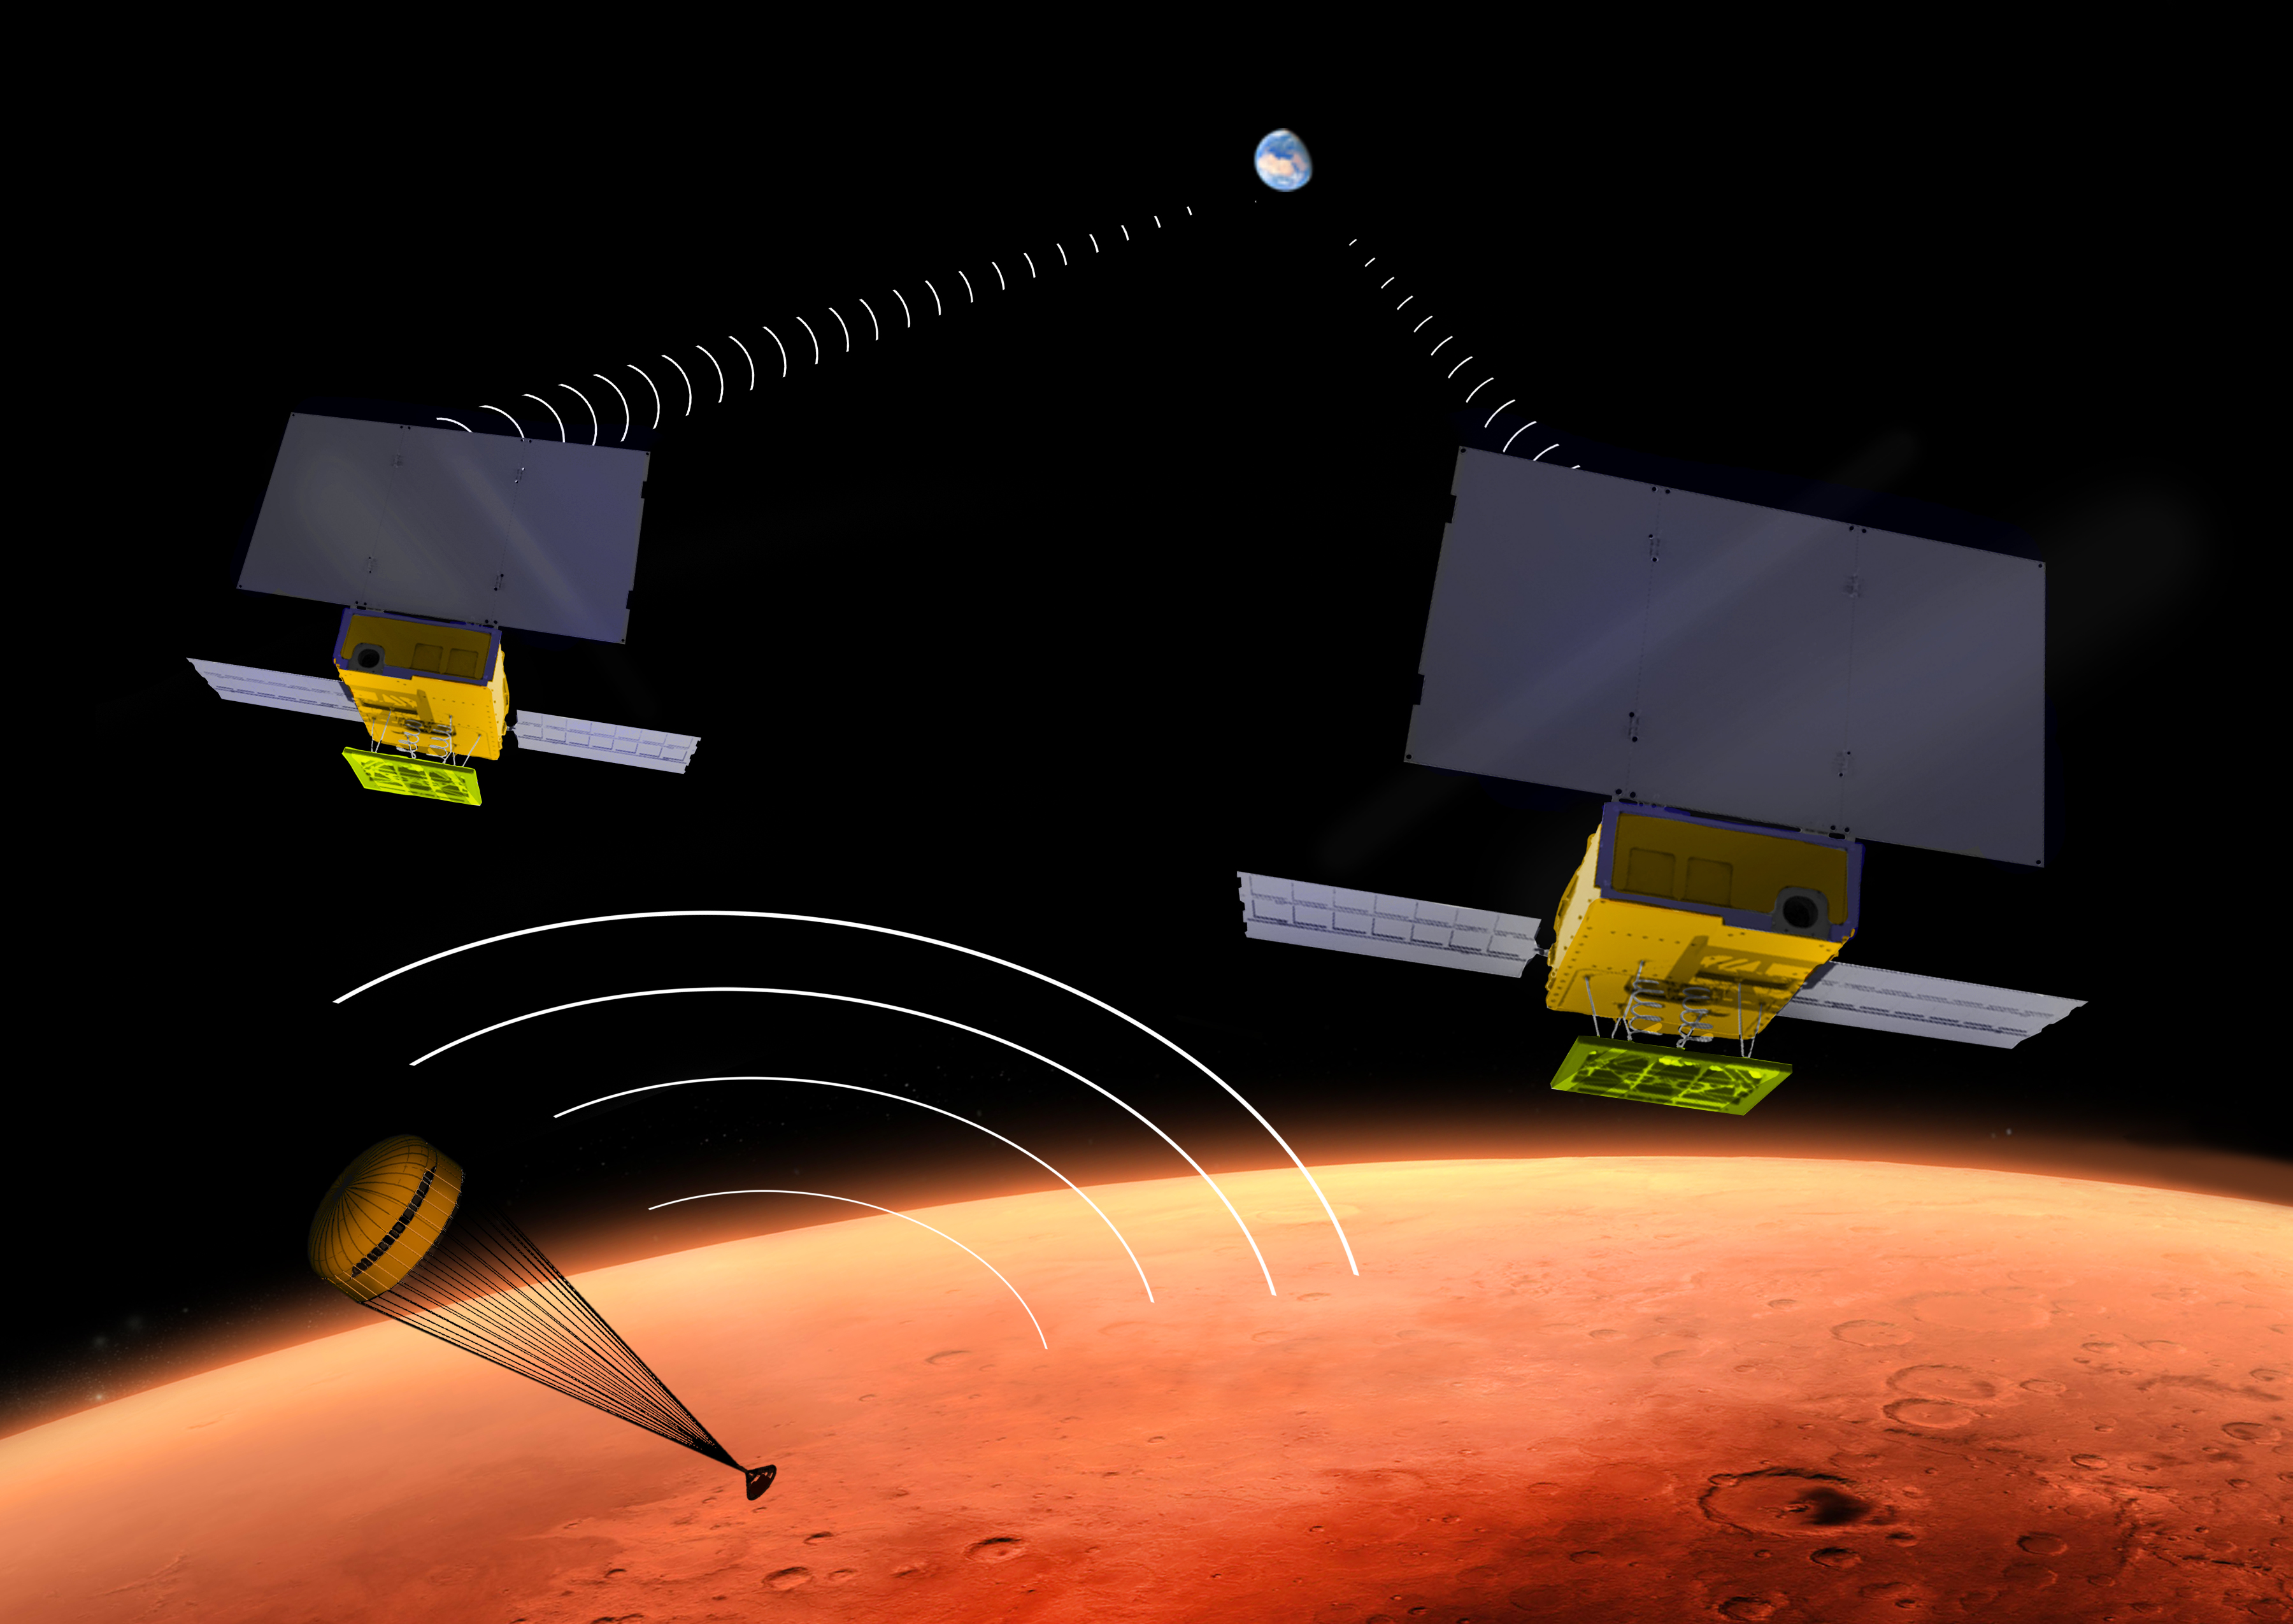

Interplanetary CubeSat for Technology Demonstration at Mars (Artist’s Concept)

NASA’s two MarCO CubeSats will be flying past Mars in November 2018 just as NASA’s next Mars lander, InSight, is descending through the Martian atmosphere and landing on the surface. MarCO, for Mars Cube One, will provide an experimental communications relay to inform Earth quickly about the landing.

This illustration depicts a moment during the lander’s descent when it is transmitting data in the UHF radio band, and the twin MarCO craft are receiving those transmissions while simultaneously relaying the data to Earth in a different radio band. Each of the MarCO twins carries two solar panels for power, and both UHF-band and X-band radio antennas. As a technology demonstration, MarCO could lead to other “bring-your-own-relay” mission designs and also to use of miniature spacecraft for a wide diversity of interplanetary missions.

MarCO is the first interplanetary use of CubeSat technologies for small spacecraft. CubeSats are a class of spacecraft based on a standardized small size and modular use of off-the-shelf technologies to streamline development. Many have been made by university students, and dozens have been launched into Earth orbit using extra payload mass available on launches of larger spacecraft.

The two briefcase-size MarCO CubeSats will ride along with InSight on an Atlas V launch vehicle lifting off in March 2016 from Vandenberg Air Force Base, California. MarCO is a technology demonstration aspect of the InSight mission and not needed for that mission’s success. InSight, an acronym for Interior Exploration using Seismic Investigations, Geodesy and Heat Transport, will investigate the deep interior of Mars to advance understanding of how rocky planets, including Earth, formed and evolved.

After launch, the MarCO twins and InSight will be navigated separately to Mars.

The MarCO and InSight projects are managed for NASA’s Science Mission Directorate, Washington, by JPL, a division of the California Institute of Technology, Pasadena.

Credit: NASA/JPL-Caltech